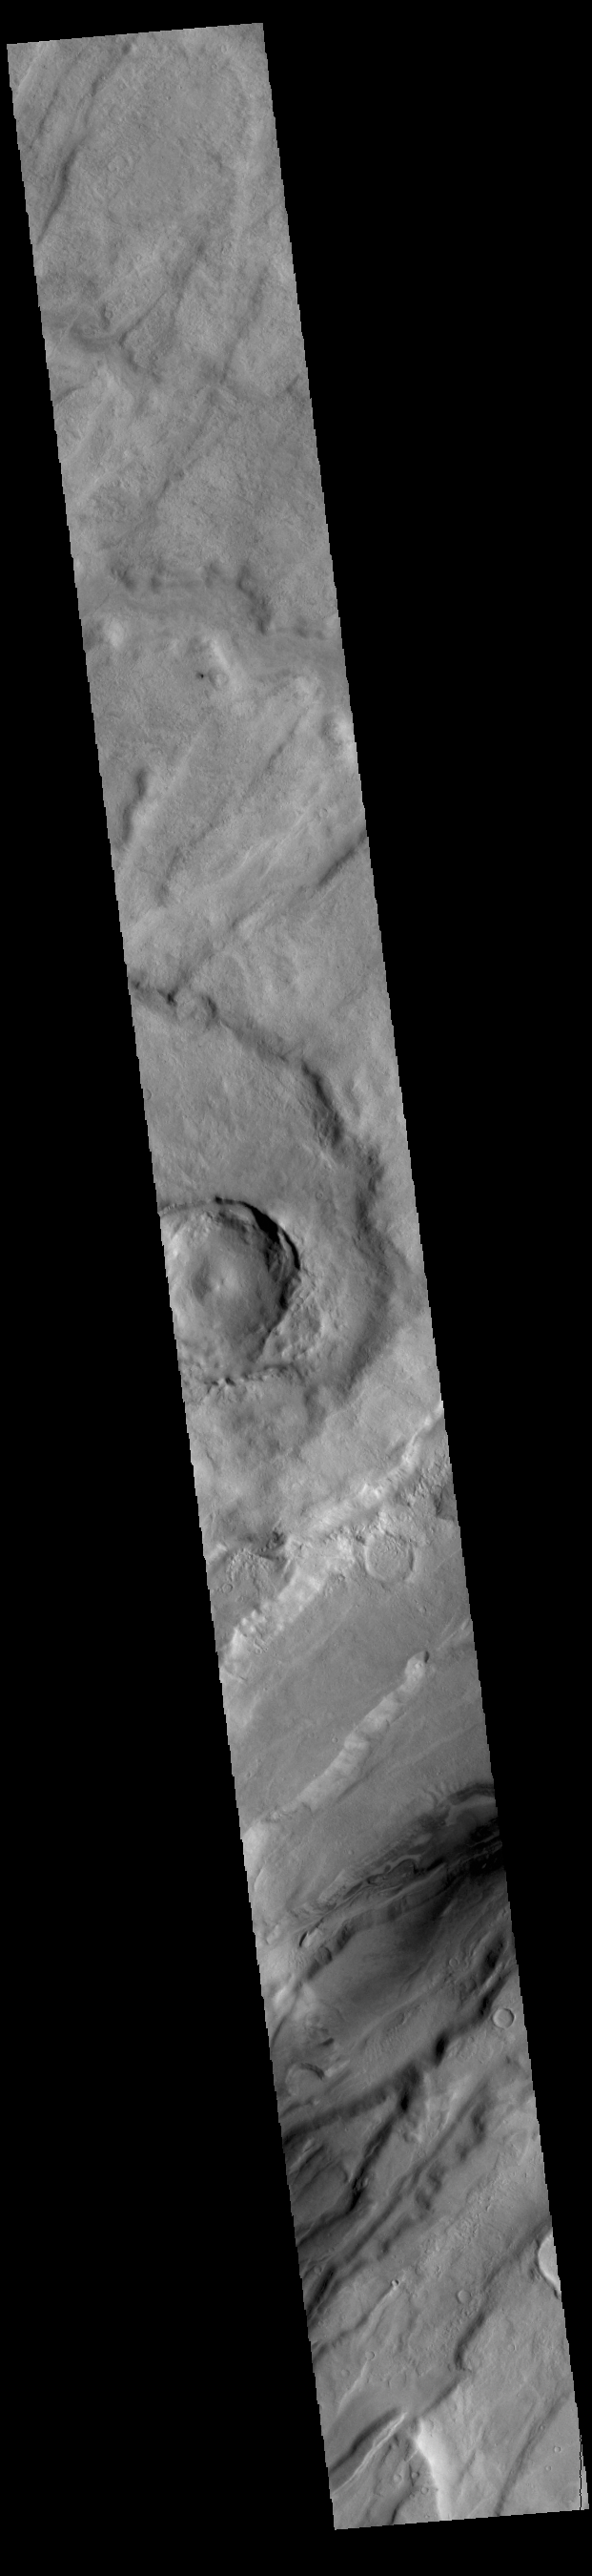

Mareotis Fossae

The linear features in this VIS image are called Mareotis Fossae. They are part of a huge region of graben that comprise Tempe Terra. The graben of Mareotis Fossae trend to the northeast, parallel to the fossae of Alba Mons located just to the west of Tempe Terra. Graben and are formed by extension of the crust and faulting. When large amounts of pressure or tension are applied to rocks on timescales that are fast enough that the rock cannot respond by deforming, the rock breaks along faults. In the case of a graben, two parallel faults are formed by extension of the crust and the rock in between the faults drops downward into the space created by the extension. Numerous sets of graben are visible in this THEMIS image, trending from northeast to southwest. Because the faults defining the graben are formed parallel to the direction of the applied stress, we know that extensional forces were pulling the crust apart in the northwest/southeast direction. Mareotis Fossae is 1907km long (1185 miles).

Credit: NASA/JPL-Caltech/ASU